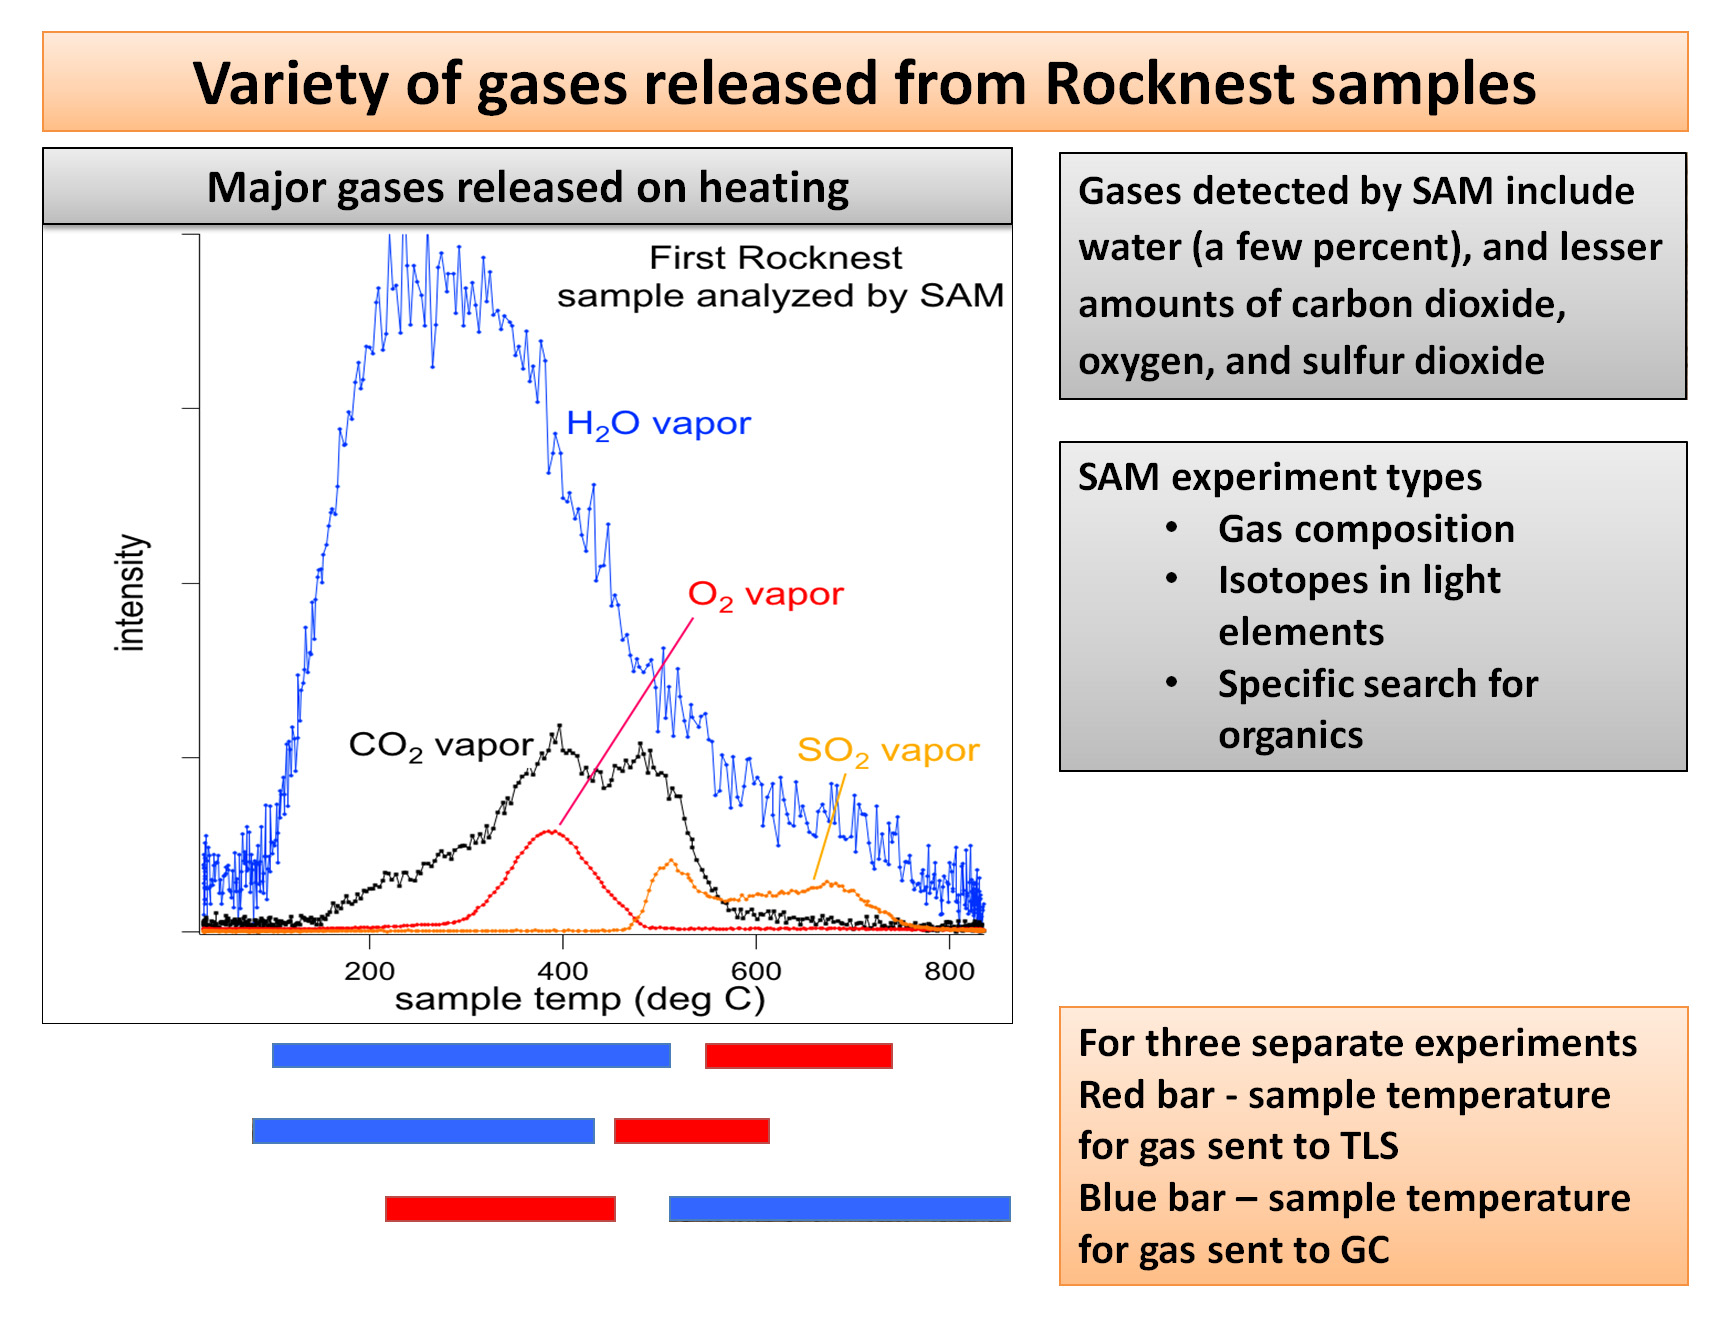

Heating Martian Sand Grains

This plot of data from NASA’s Mars rover Curiosity shows the variety of gases that were released from sand grains upon heating in the Sample Analysis at Mars instrument, or SAM. The gases detected were released from fine-grain material, and include water vapor, carbon dioxide, oxygen and sulfur dioxide.

SAM has three instruments for analyzing gas from samples heated to different temperatures: a quadrupole mass spectrometer (QMS), a gas chromatograph (GC) and a tunable laser spectrometer (TLS). Together, they are capable of obtaining the composition of gases; identifying different isotopes of lighter elements; and detecting organic, or carbon-containing, materials if present.

JPL manages the Mars Science Laboratory/Curiosity for NASA’s Science Mission Directorate in Washington. The rover was designed, developed and assembled at JPL, a division of the California Institute of Technology in Pasadena.

Credit: NASA/JPL-Caltech/GSFC